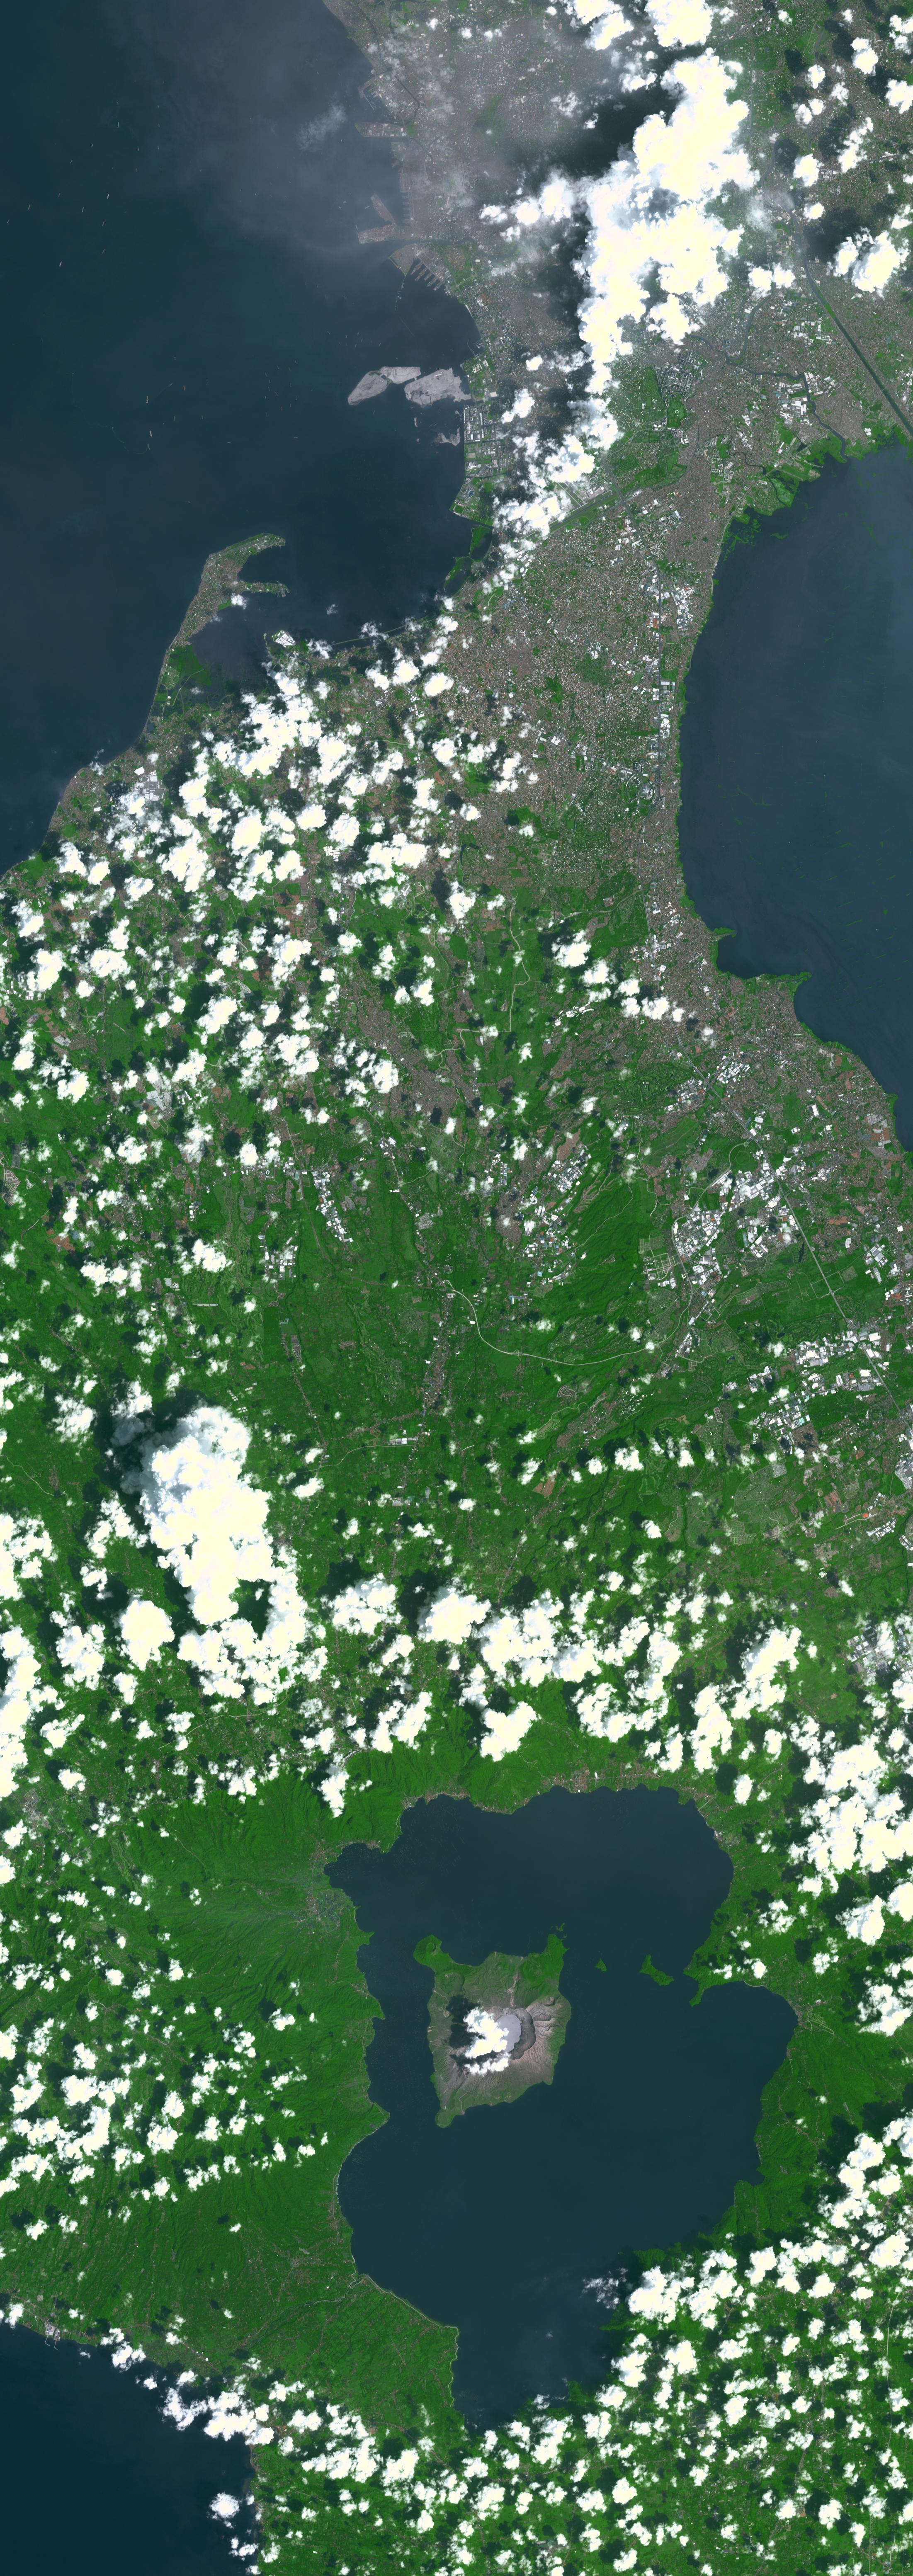

Taal Volcano, Philippines

Taal Volcano in the Philippines is about 50 km south of Manila (top of image). It is the second most active volcano in the country, with 38 recorded historic eruptions. The caldera is filled by Taal Lake; Volcano Island is the active cone in the middle of the lake (bottom of image). Eruptions have occurred every year since 2019, with ash and sulfur dioxide vog at times reaching Manila.

With its 14 spectral bands from the visible to the thermal infrared wavelength region and its high spatial resolution of about 50 to 300 feet (15 to 90 meters), ASTER images Earth to map and monitor the changing surface of our planet. ASTER is one of five Earth-observing instruments launched Dec. 18, 1999, on Terra. The instrument was built by Japan’s Ministry of Economy, Trade and Industry. A joint U.S./Japan science team is responsible for validation and calibration of the instrument and data products.

The broad spectral coverage and high spectral resolution of ASTER provides scientists in numerous disciplines with critical information for surface mapping and monitoring of dynamic conditions and temporal change. Example applications are monitoring glacial advances and retreats; monitoring potentially active volcanoes; identifying crop stress; determining cloud morphology and physical properties; wetlands evaluation; thermal pollution monitoring; coral reef degradation; surface temperature mapping of soils and geology; and measuring surface heat balance.

The U.S. science team is located at NASA’s Jet Propulsion Laboratory in Pasadena, Calif. The Terra mission is part of NASA’s Science Mission Directorate, Washington.

Credit: NASA/METI/AIST/Japan Space Systems, and U.S./Japan ASTER Science Team